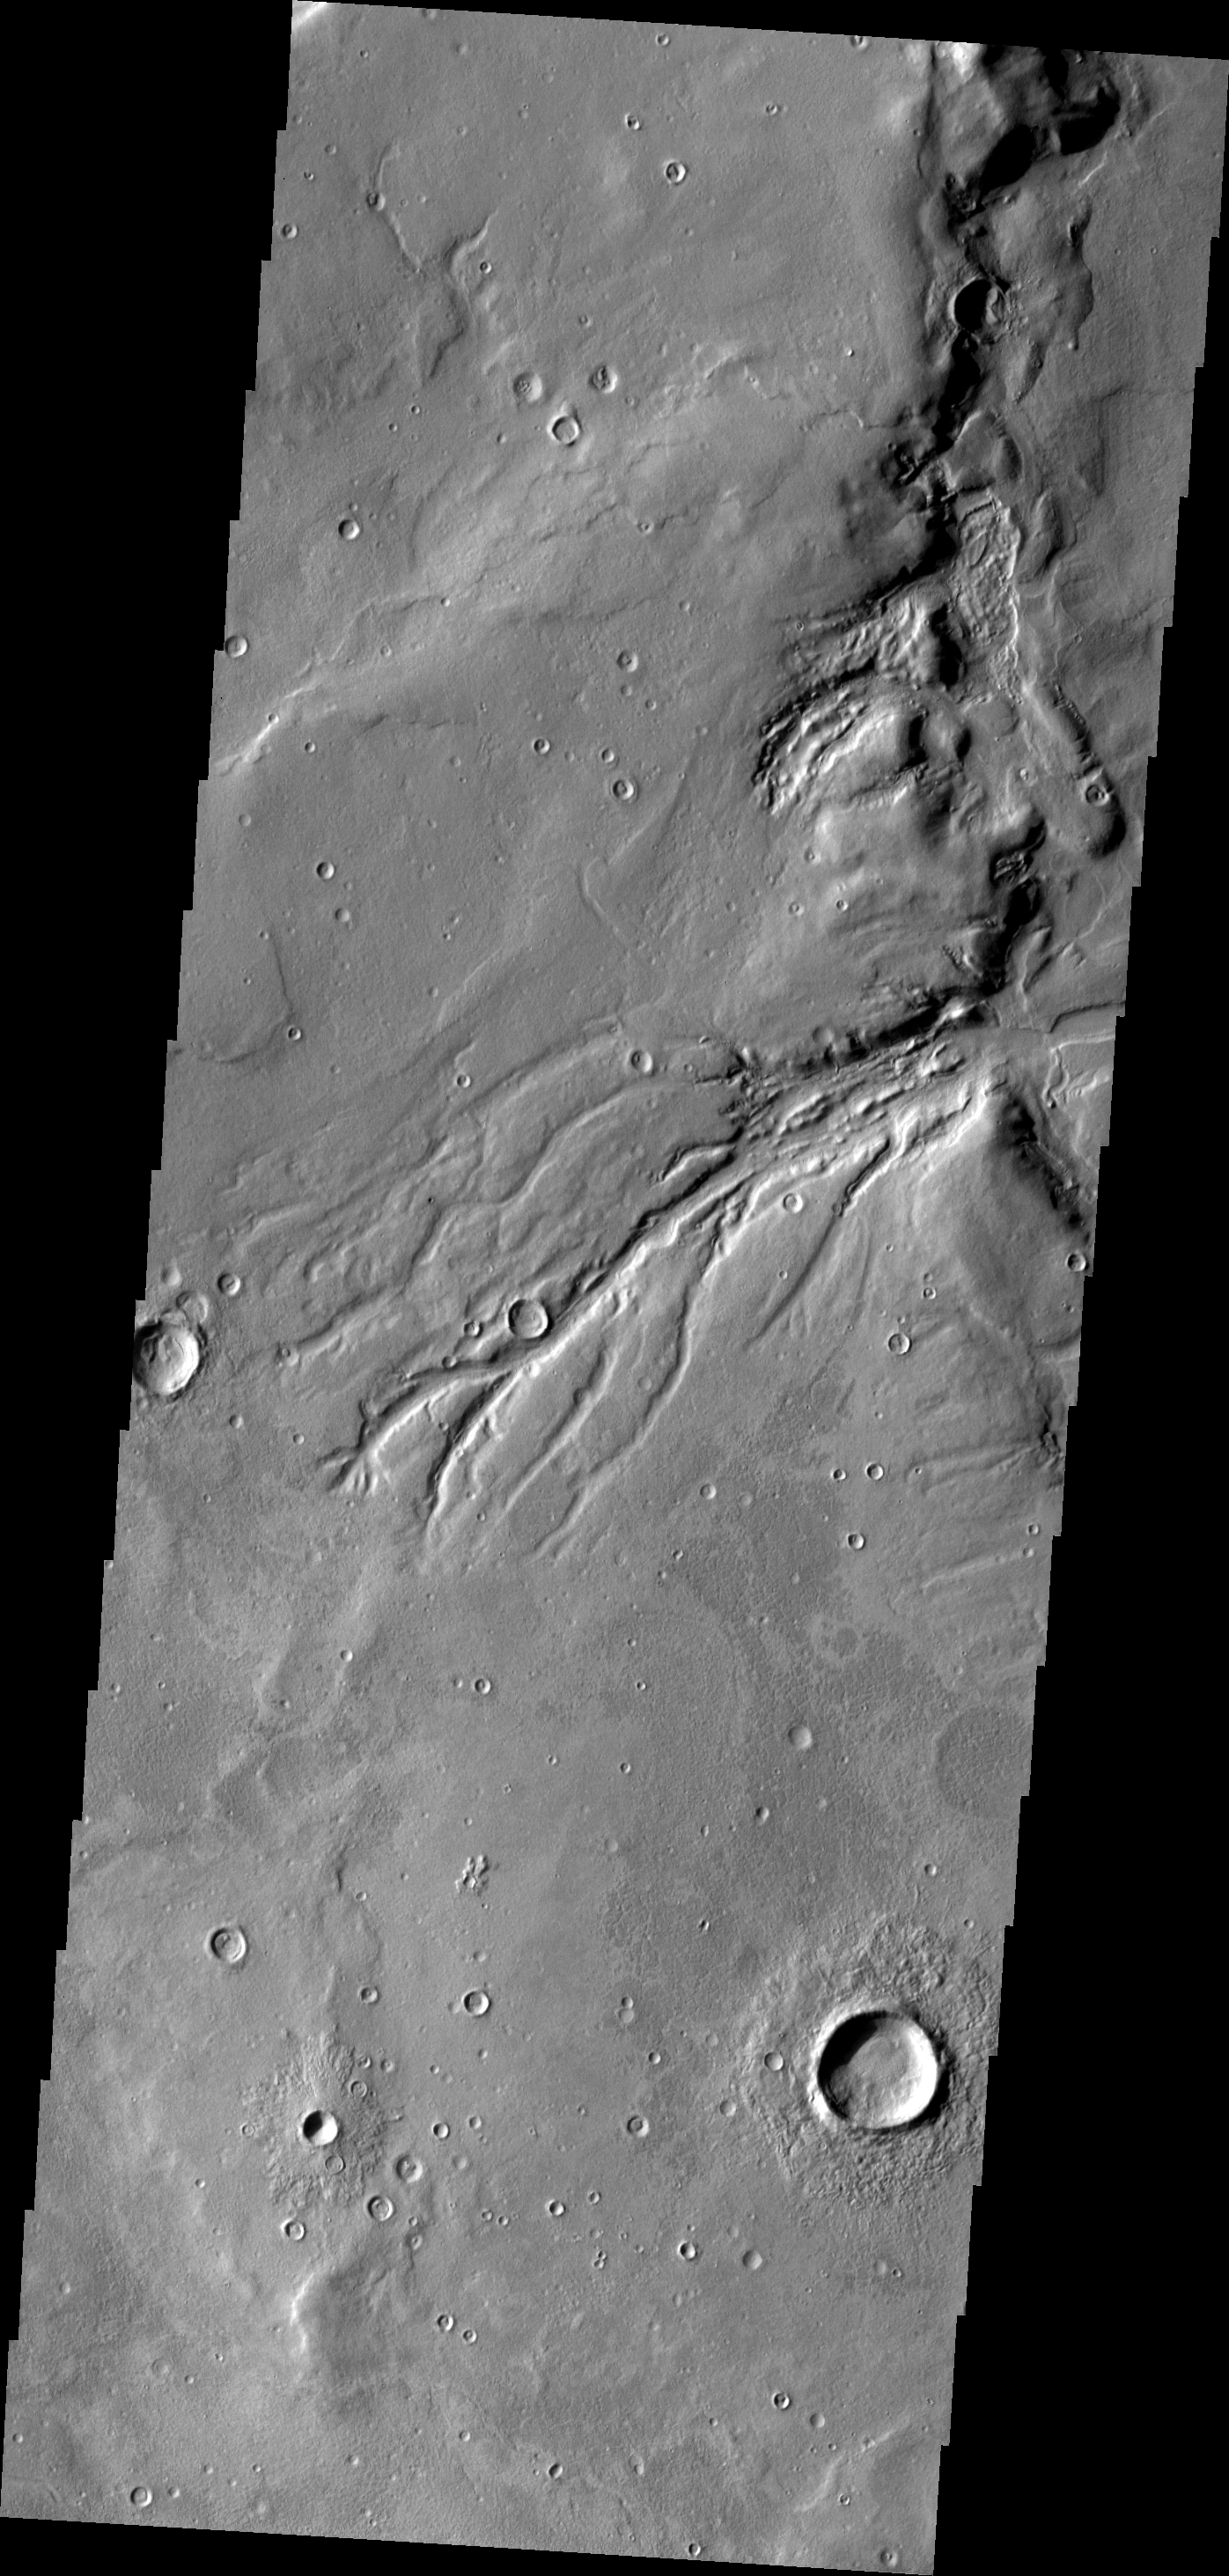

Semeykin Drainage

This impressive drainage system empties into Semeykin Crater on the northern margin of Arabia Terra.

Image information: VIS instrument. Latitude 41.1N, Longitude 7.8E. 19 meter/pixel resolution.

Please see the THEMIS Data Citation Note for details on crediting THEMIS images.

Note: this THEMIS visual image has not been radiometrically nor geometrically calibrated for this preliminary release. An empirical correction has been performed to remove instrumental effects. A linear shift has been applied in the cross-track and down-track direction to approximate spacecraft and planetary motion. Fully calibrated and geometrically projected images will be released through the Planetary Data System in accordance with Project policies at a later time.

NASA’s Jet Propulsion Laboratory manages the 2001 Mars Odyssey mission for NASA’s Office of Space Science, Washington, D.C. The Thermal Emission Imaging System (THEMIS) was developed by Arizona State University, Tempe, in collaboration with Raytheon Santa Barbara Remote Sensing. The THEMIS investigation is led by Dr. Philip Christensen at Arizona State University. Lockheed Martin Astronautics, Denver, is the prime contractor for the Odyssey project, and developed and built the orbiter. Mission operations are conducted jointly from Lockheed Martin and from JPL, a division of the California Institute of Technology in Pasadena.

Credit: NASA/JPL/ASU